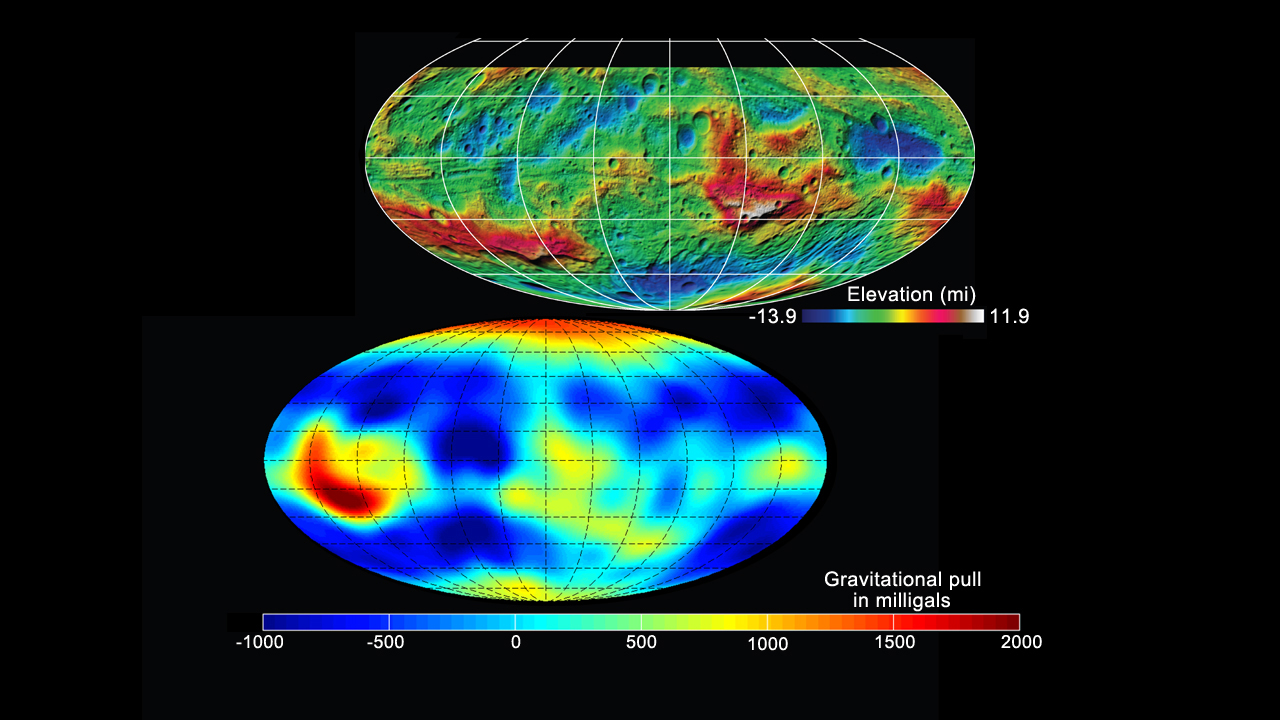

Shape and Gravity of Vesta

This set of images from NASA’s Dawn mission shows topography of the giant asteroid Vesta and a map of Vesta’s gravity variations.

The top image uses stereo image data from Dawn’s framing camera, showing heights relative to a model of Vesta that is an ellipsoid that fits the body’s average shape. The terrain varies from 14 miles (22 kilometers) below the average surface (shown in blue) to 12 miles (19 kilometers) above the average surface (shown in red). The map shows Vesta has a complex topography with large basins, uplands, troughs, fractures and grooves.

The bottom image uses data from Dawn’s gravity experiment to show gravitational pull in milligal units. Red shows the strongest gravitational pull in this scheme, and dark blue shows the weakest. The gravity data is also mapped onto an ellipsoid model of Vesta.

The topography model is derived from framing camera images from Dawn’s survey orbit (on average 1,700 miles or 2,700 kilometers above the surface) and the gravity data come from the low-altitude mapping orbit (130 miles or 210 kilometers above the surface).

Dawn’s mission to Vesta and Ceres is managed by JPL for NASA’s Science Mission Directorate in Washington. JPL is a division of the California Institute of Technology in Pasadena. Dawn is a project of the directorate’s Discovery Program, managed by NASA’s Marshall Space Flight Center in Huntsville, Ala. UCLA is responsible for overall Dawn mission science. Orbital Sciences Corp. in Dulles, Va., designed and built the spacecraft. The German Aerospace Center, the Max Planck Institute for Solar System Research, the Italian Space Agency and the Italian National Astrophysical Institute are international partners on the mission team.

Credit: NASA/JPL-Caltech/UCLA/MPS/DLR/IDA